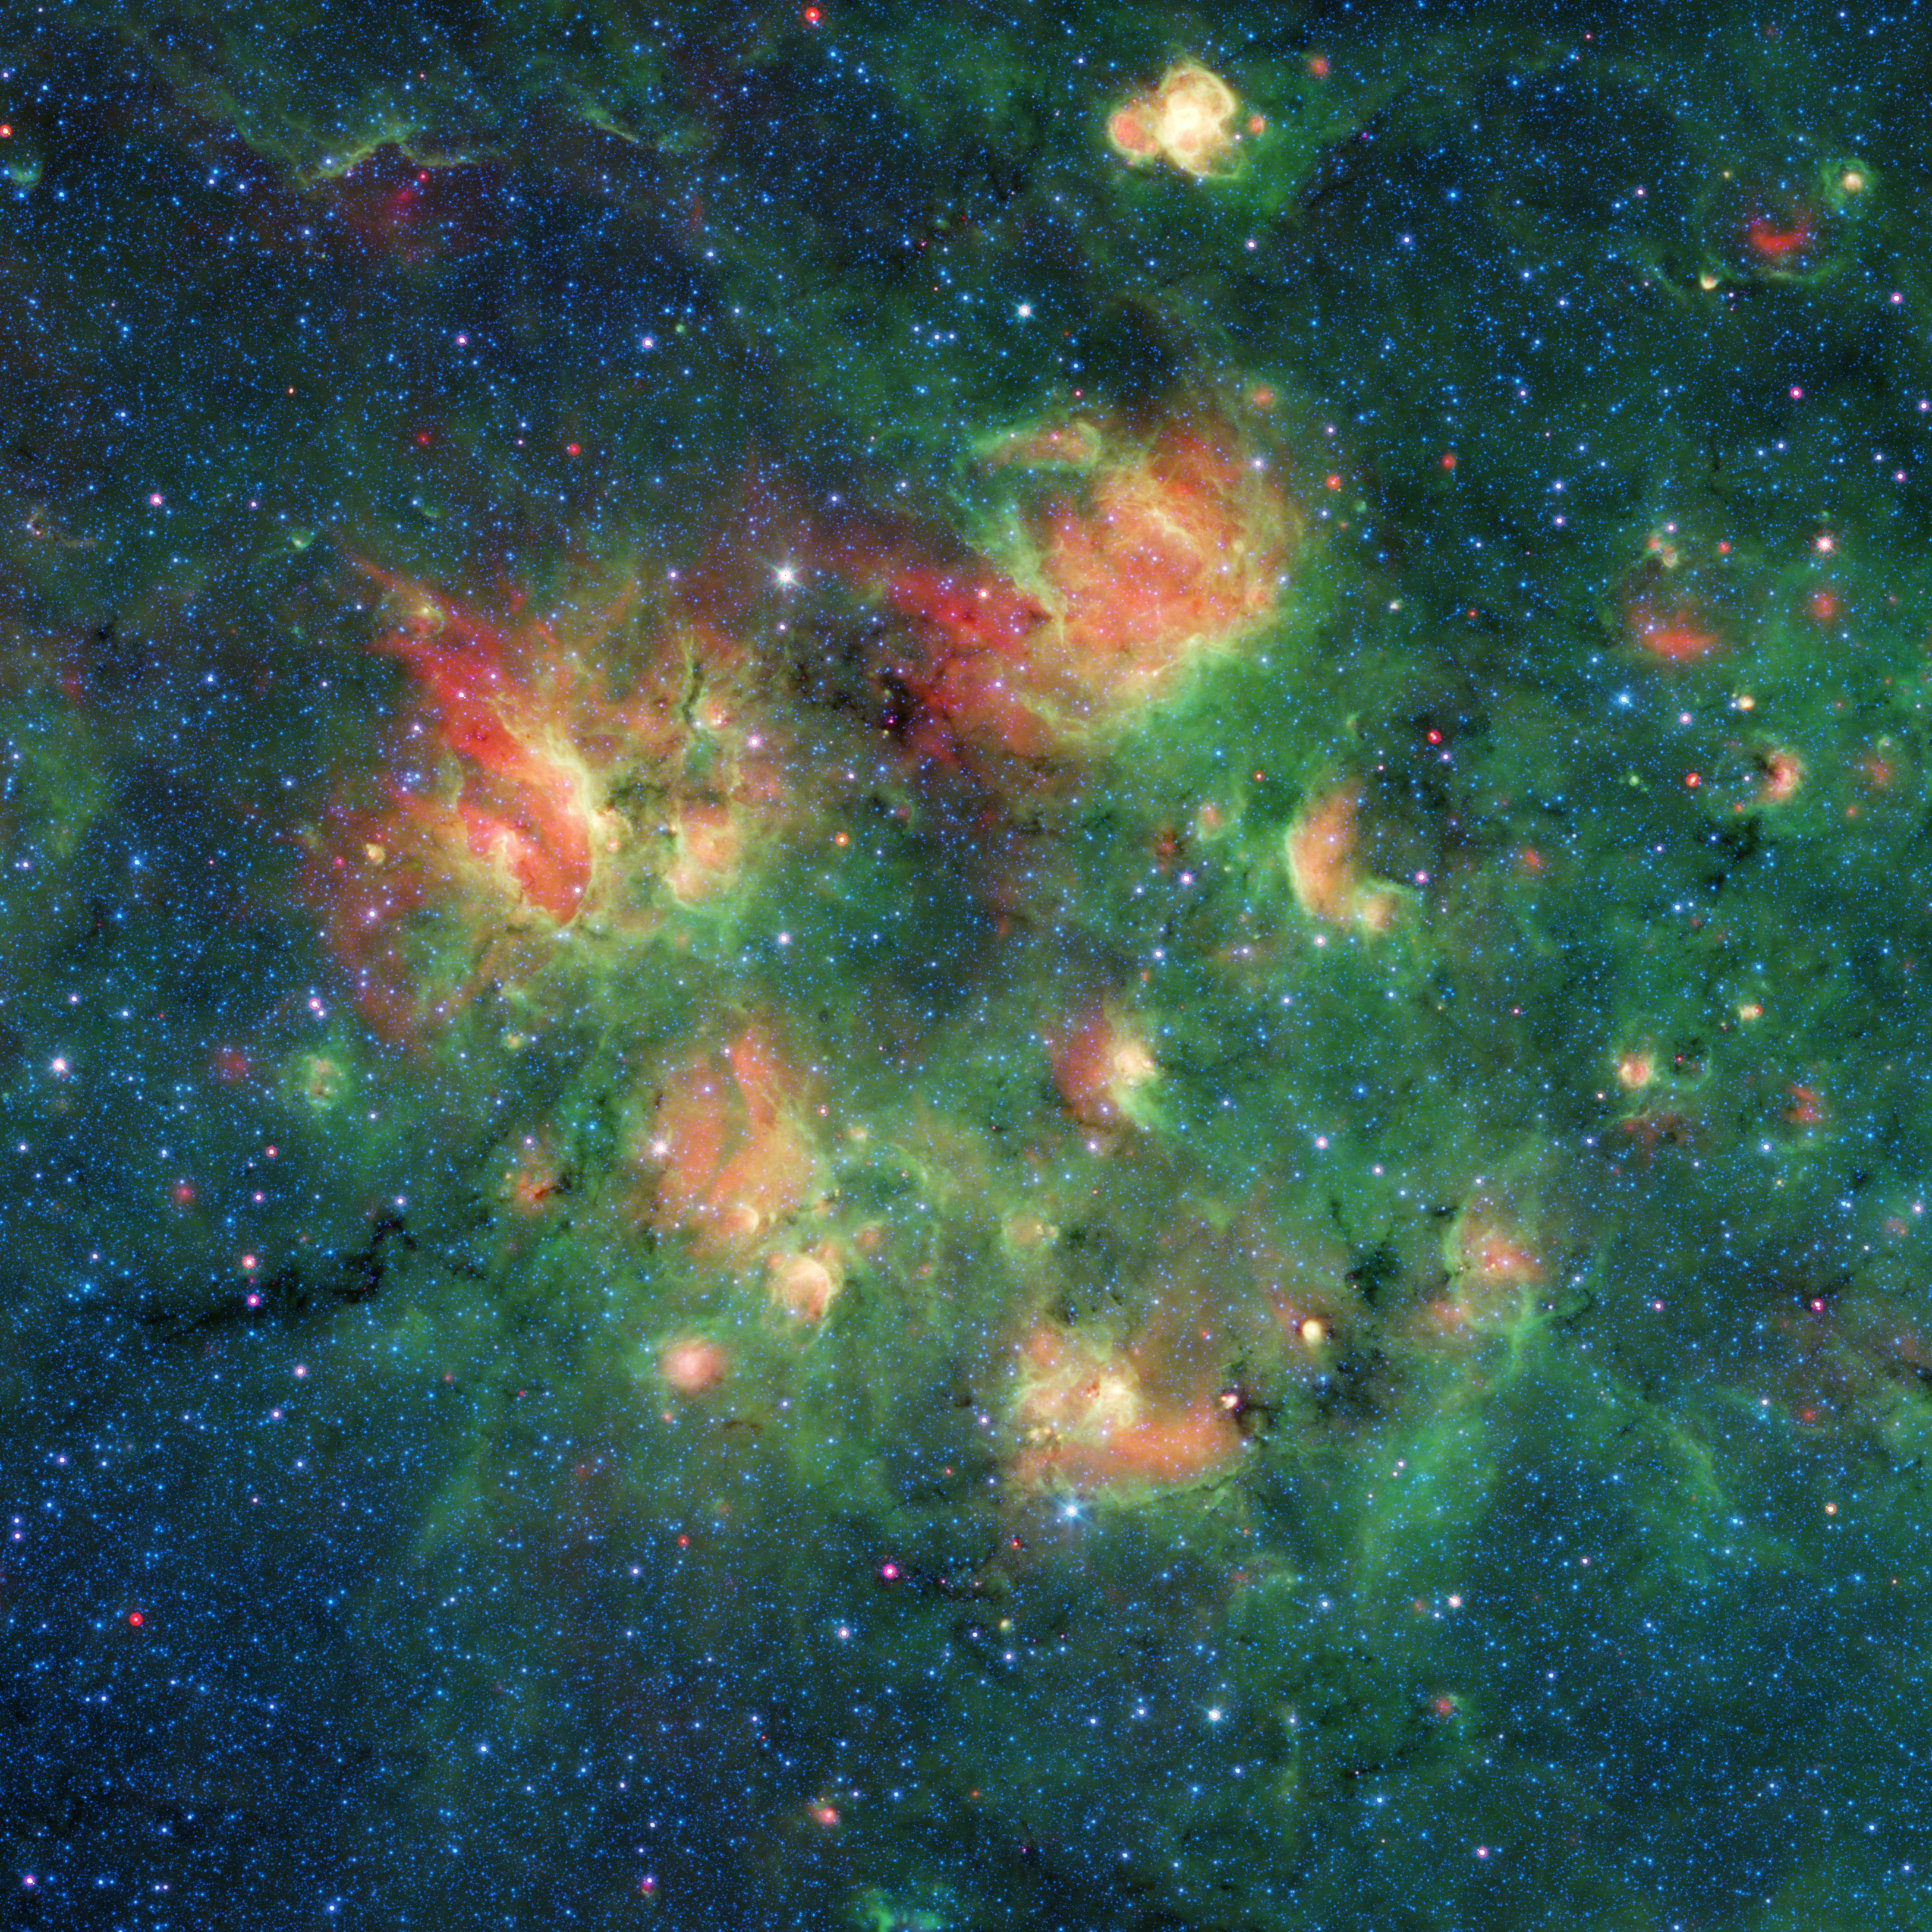

Spitzer Spots Bubbles and Bow Shocks

Figure 1

Figure 2

Figure 3

This infrared image from NASA’s Spitzer Space Telescope shows a cloud of gas and dust full of bubbles, which are inflated by wind and radiation from massive young stars. Each bubble is filled with hundreds to thousands of stars, which form from dense clouds of gas and dust.

The bubbles are estimated to be 10 to 30 light-years across, based on what astronomers know about them and other cosmic bubbles. However, determining the exact sizes of individual bubbles can be difficult, because their distance from Earth is challenging to measure and objects appear smaller the farther away they are.

Flows of particles called stellar winds emitted by the stars, as well as the pressure of the light those winds produce, can push the surrounding material outward, sometimes creating a distinct perimeter.

In Figure 1, the yellow circles and ovals outline more than 30 bubbles.

This active region of star formation is located inside the Milky Way galaxy, in the constellation Aquila (also known as the Eagle). Black veins running throughout the cloud are regions of especially dense cold dust and gas where even more new stars are likely to form.

The colors in this image represent different wavelengths of infrared light. Blue represents a wavelength of light primarily emitted by stars; dust and organic molecules called hydrocarbons appear green, and warm dust that’s been heated by stars appears red.

Also visible are four bow shocks — red arcs of warm dust formed as winds from fast-moving stars push aside dust grains scattered sparsely through most of the nebula. The locations of the bow shocks are indicated by squares in Figure 1. Figure 2 shows zoomed-in views of the four bow shocks.

The bubbles and bow shocks in this image were identified as part of The Milky Way Project, a citizen science initiative on Zooniverse.org that seeks to map star formation throughout the galaxy. Participating citizen scientists looked through images from Spitzer’s public data archive and identified as many bubbles as they could. More than 78,000 unique user accounts contributed. Astronomers running this program recently published a catalog of the bubble candidates that multiple citizen scientists had identified. The full Milky Way Project catalogs, which list a total of 2,600 bubbles and 599 bow shocks, are described in a paper published recently in Monthly Notices of the Royal Astronomical Society.

NASA’s Jet Propulsion Laboratory, Pasadena, California, manages the Spitzer Space Telescope mission for NASA’s Science Mission Directorate, Washington. Science operations are conducted at the Spitzer Science Center at Caltech in Pasadena, California. Spacecraft operations are based at Lockheed Martin Space Systems Company, Littleton, Colorado. Data are archived at the Infrared Science Archive housed at the Infrared Processing and Analysis Center (IPAC) at Caltech. Caltech manages JPL for NASA.

Credit: NASA/JPL-Caltech